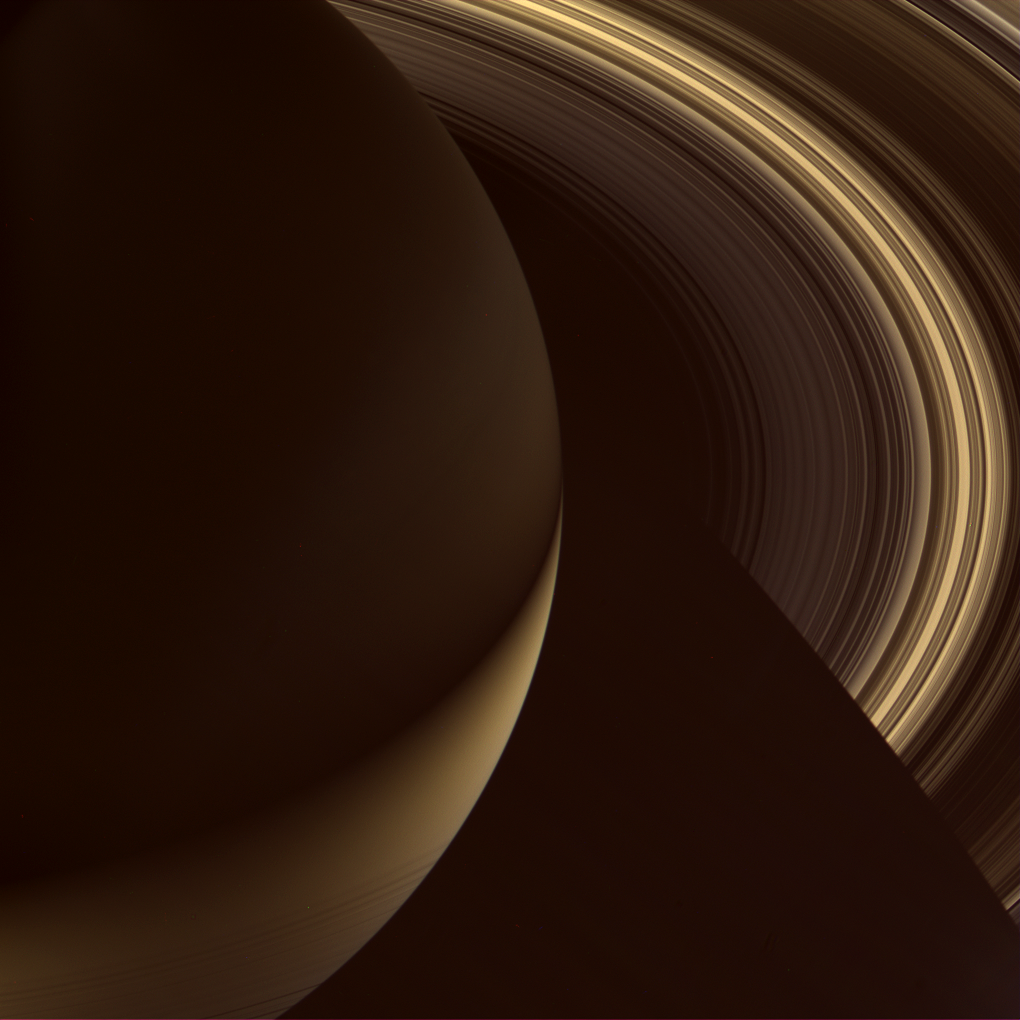

Golden Night on Saturn

Saturn’s B and C rings shine in diffuse, scattered light as the Cassini spacecraft looks on the planet’s night side. The southern hemisphere is lit by sunlight reflecting off the rings, while the north shines much more feebly in the dim light that filters through the rings and is scattered on the northern hemisphere.

The fine, innermost rings are seen silhouetted against the southern hemisphere of the planet before partially disappearing into shadow.

The color of the rings appears more golden because of the increased scattering in the rings brought about by the high phase angle and the view being toward rings’ the unlit side. Saturn also looks more golden because of the high phase angle here.

Images taken using red, green and blue spectral filters were combined to create this natural color view. The images were obtained by the Cassini spacecraft wide-angle camera on Sept. 28, 2006 at a distance of approximately 1.4 million kilometers (900,000 miles) from Saturn and at a Sun-Saturn-spacecraft, or phase, angle of 151 degrees. Image scale is 83 kilometers (51 miles) per pixel.

The Cassini-Huygens mission is a cooperative project of NASA, the European Space Agency and the Italian Space Agency. The Jet Propulsion Laboratory, a division of the California Institute of Technology in Pasadena, manages the mission for NASA’s Science Mission Directorate, Washington, D.C. The Cassini orbiter and its two onboard cameras were designed, developed and assembled at JPL. The imaging operations center is based at the Space Science Institute in Boulder, Colo.

Credit: NASA/JPL/Space Science Institute